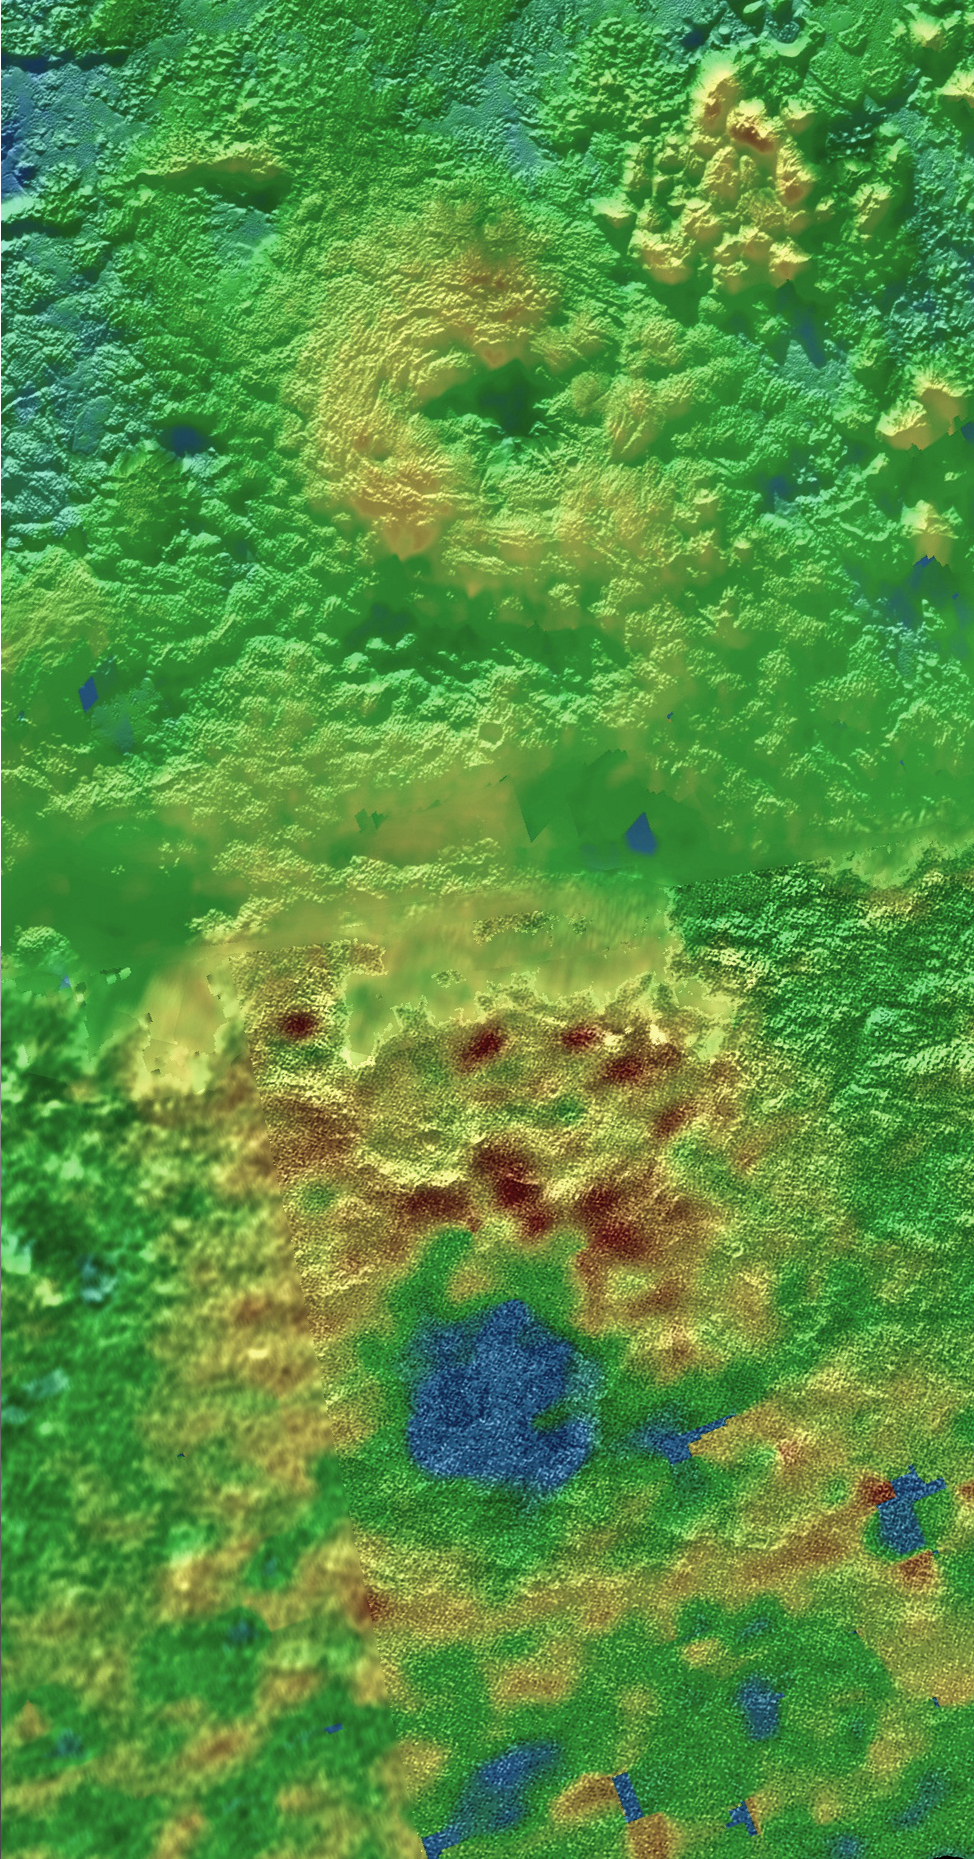

Ice Volcanoes and Topography

Annotated Version

Scientists using New Horizons images of Pluto’s surface to make 3-D topographic maps have discovered that two of Pluto’s mountains, informally named Wright Mons and Piccard Mons, could possibly be ice volcanoes. The color is shown to depict changes in elevation, with blue indicating lower terrain and brown showing higher elevation; green terrains are at intermediate heights.

The Johns Hopkins University Applied Physics Laboratory in Laurel, Maryland, designed, built, and operates the New Horizons spacecraft, and manages the mission for NASA’s Science Mission Directorate. The Southwest Research Institute, based in San Antonio, leads the science team, payload operations and encounter science planning. New Horizons is part of the New Frontiers Program managed by NASA’s Marshall Space Flight Center in Huntsville, Alabama.

Credit: NASA/Johns Hopkins University Applied Physics Laboratory/Southwest Research Institute